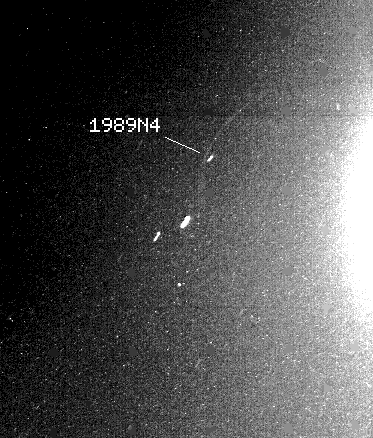

Neptune – Partial Rings

One of two new ring arcs, or partial rings, discovered today by NASA’s Voyager 2 spacecraft, is faintly visible here just outside the orbit of the Neptunian moon 1989N4, also discovered by Voyager 2 earlier this month. The 155 second exposure taken by Voyager’s narrow-angle camera shows the glare of an overexposed Neptune to the right of the moon and ring arc. The two bright streaks below the moon and ring arc are stars. The ring arc is approximately 50,000 kilometers (or 30,000 miles) long. (The second ring arc, not apparent here, is approximately 10,000 kilometers (6,000 miles) long and is associated with the moon 1989N3.) The ring arc, along with 1989N4, orbits about 62,000 kilometers (38,000 miles) from the planet’s center, or about 37,000 kilometers (23,000 miles) from the planet’s cloud tops. Astronomers have long suspected the existence of such an irregular ring system around Neptune. Data from repeated ground based observations hinted at the existence of irregular strands of partial rings orbiting Neptune. Voyager’s photographs of the ring arcs are the first photographic evidence that such a ring system exists. Voyager scientists said the ring arcs may be comprised of debris associated with the nearby moons, or may be the remnants of moons that have been torn apart or ground down through collisions. Close-up studies of the ring arcs by Voyager 2 in coming days should help determine their composition. The Voyager mission is conducted by the Jet Propulsion Laboratory for NASA’s Office of Space Science and Applications.

Credit: NASA/JPL